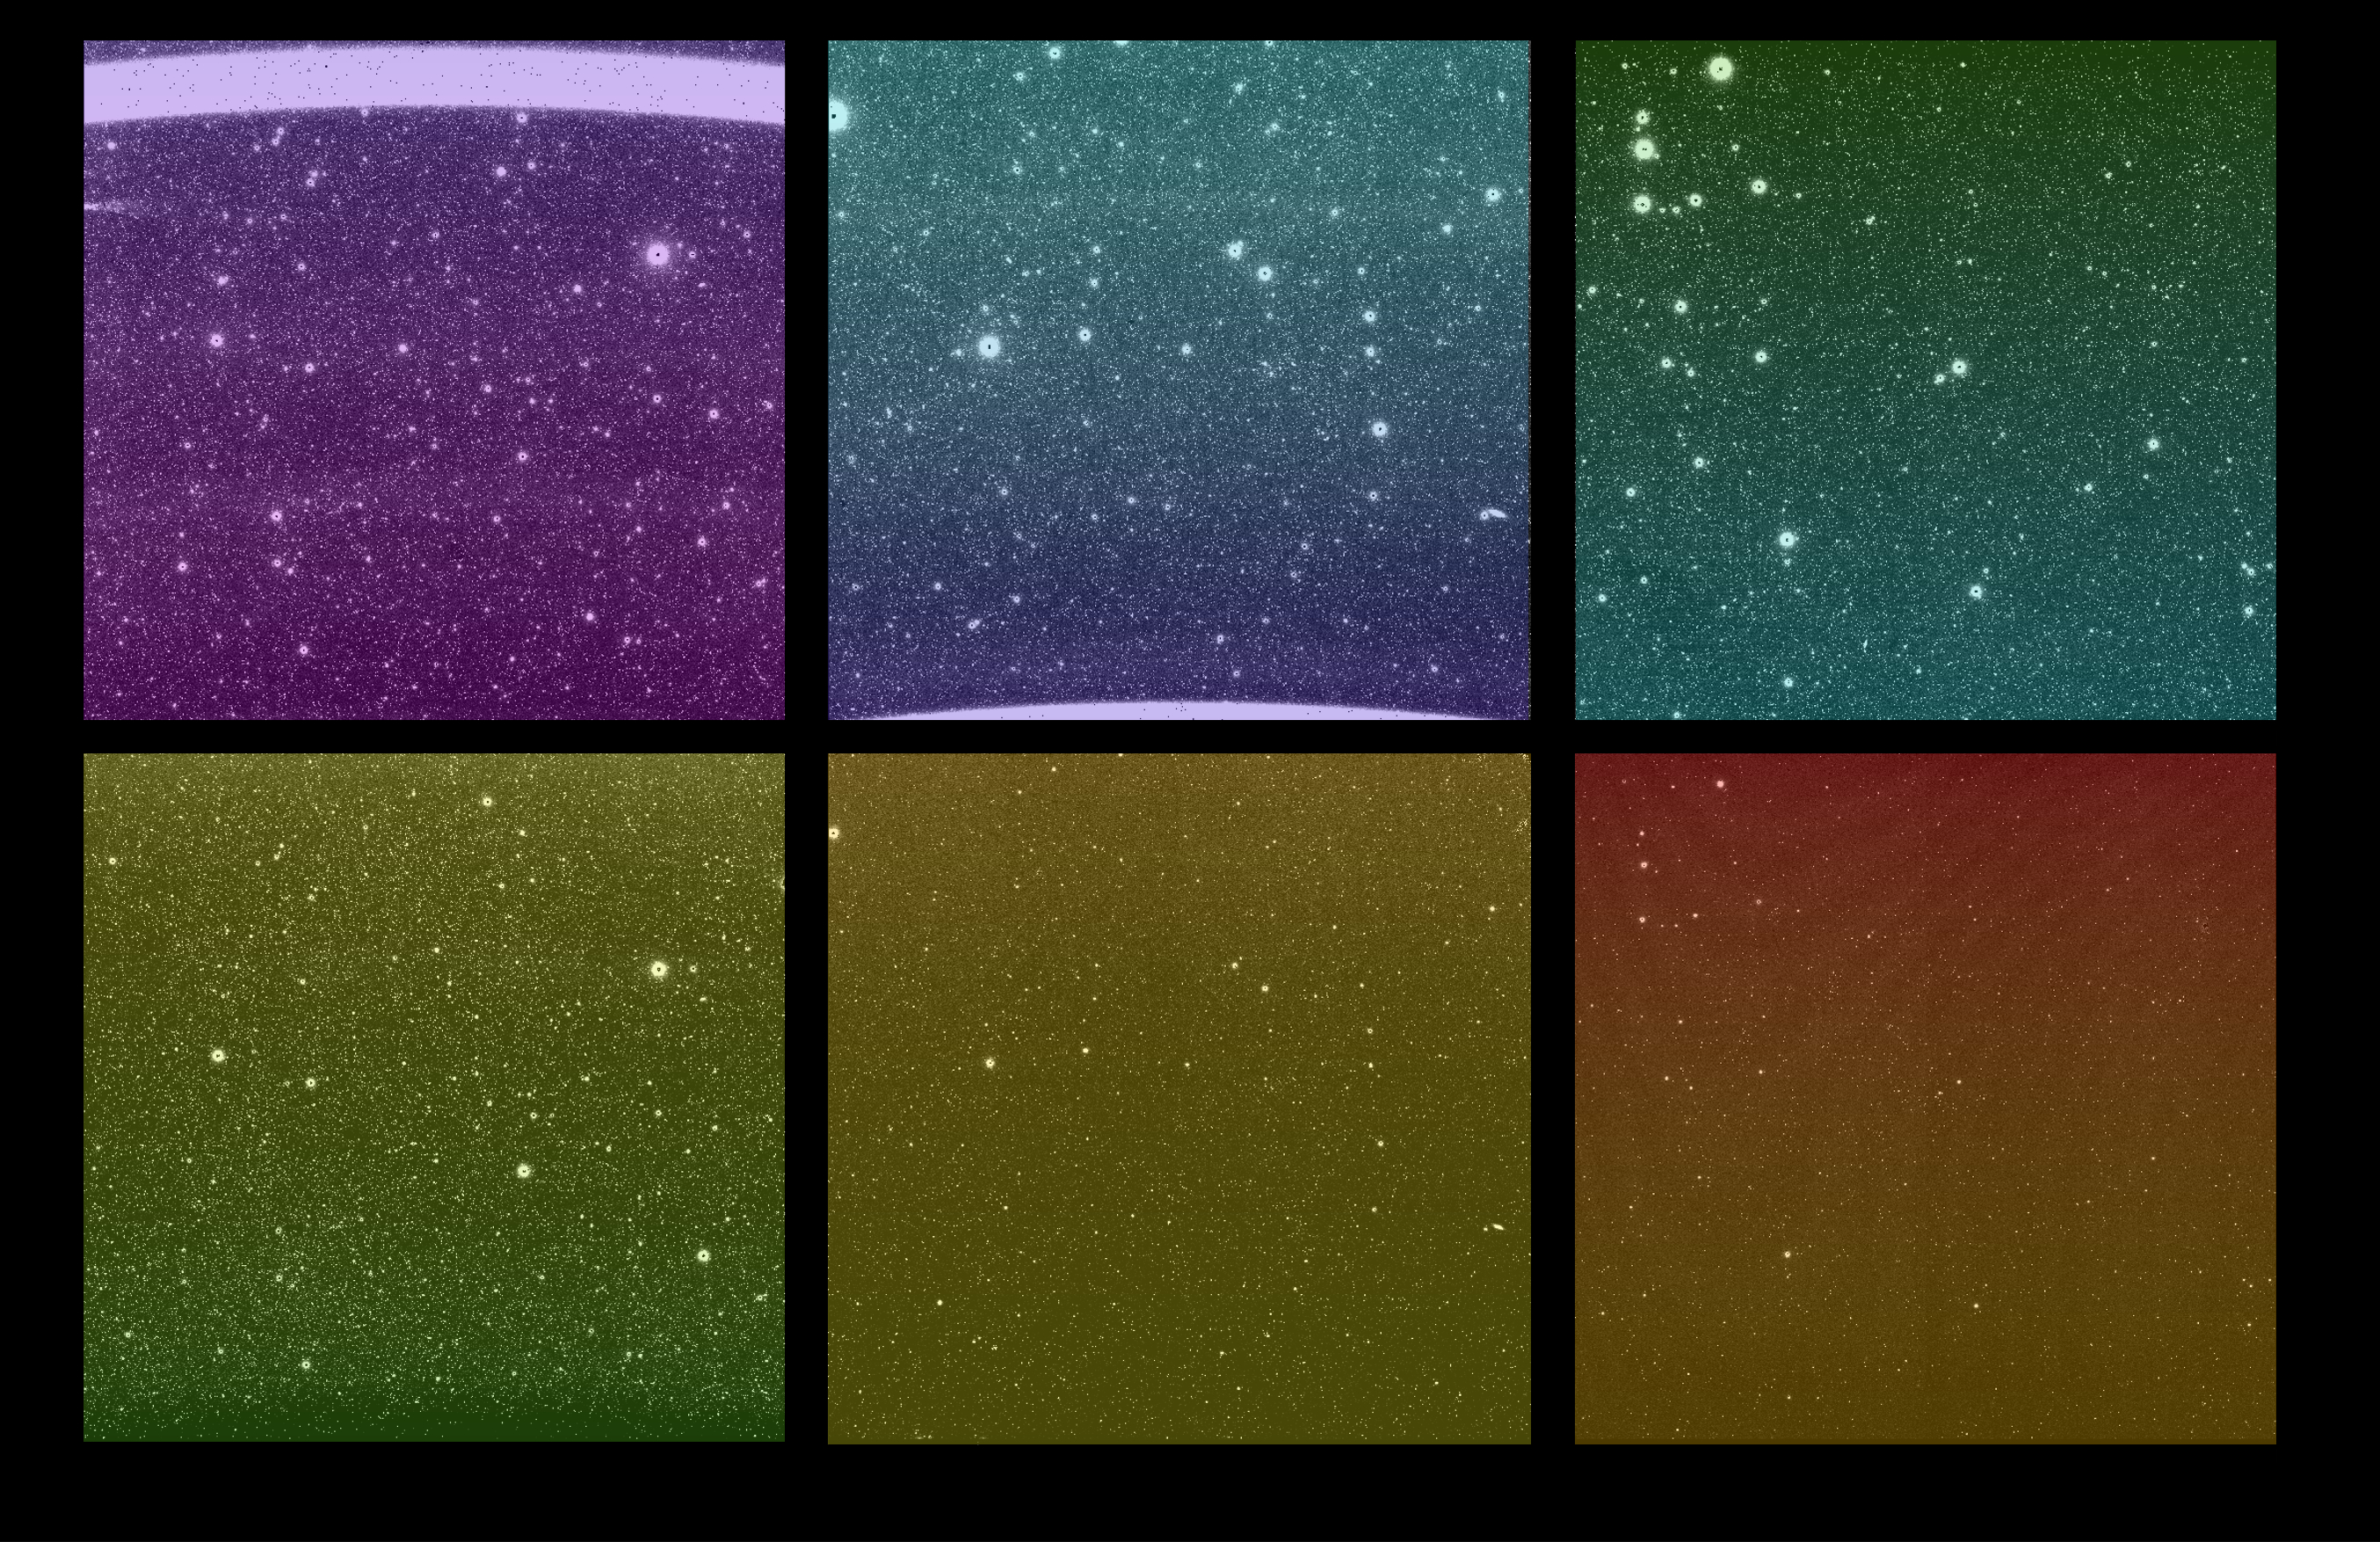

First Images From NASA’s SPHEREx

Figure A

Figure B

Some of the first images from NASA’s SPHEREx (Spectro-Photometer for the History of the Universe, Epoch of Reionization and Ices Explorer) mission were captured March 27, 2025. Although the new images are uncalibrated and not yet ready to use for science, they give a tantalizing look at SPHEREx’s wide view of the sky. Each bright spot is a source of light, like a star or galaxy, and each image is expected to contain more than 100,000 detected sources.

There are six images in every SPHEREx exposure – one for each detector. The top three images show the same area of sky as the bottom three images; this is the observatory’s full field of view, a rectangular area about 20 times wider than the full Moon. When the SPHEREx observatory begins routine science operations in April, it will take approximately 600 exposures every day.

SPHEREx detects infrared light, which is invisible to the human eye. To make the images shown here, science team members assigned a visible color to each infrared wavelength captured by the observatory. With each detector capturing 17 unique infrared wavelength bands, there are 102 hues in this image.

To detect so many infrared colors, SPHEREx uses color filters set on top of the detectors. (If the detectors are like SPHEREx’s eyes, the filters are like color-tinted glasses). A standard color filter blocks all wavelengths but one, but the SPHEREx filters are more like rainbow-tinted glasses, in that the wavelengths they block change gradually from the top of the filter to the bottom.

The legend at the top shows that the detectors are placed to observe infrared wavelengths from shortest to longest. Certain chemical elements are visible at specific wavelengths, as is the case with helium from Earth’s atmosphere, which creates a bright line in the wavelength at the top of the top-left image.

Breaking down color this way can reveal the composition of an object or the distance to a galaxy. With that data, scientists can study topics ranging from the physics that governed the universe less than a second after its birth to the origins of water in our galaxy.

Figure A is an annotated version of the exposure with two insets (right) that give zoomed-in views of one of the images, further illustrating the high volume of sources the mission was designed to observe.

Figure B is the exposure in grayscale (without a visible color assigned to each infrared wavelength captured by the observatory). Some objects appear fainter in the lower three images, but this is only because of the brightness scale, which was chosen for visual appearance, and the images are uncalibrated.

The SPHEREx mission is managed by NASA’s Jet Propulsion Laboratory for the agency’s Astrophysics Division within the Science Mission Directorate at NASA Headquarters. BAE Systems (formerly Ball Aerospace) built the telescope and the spacecraft bus. The science analysis of the SPHEREx data will be conducted by a team of scientists located at 10 institutions in the U.S., two in South Korea, and one in Taiwan. Data will be processed and archived at IPAC at Caltech. The mission’s principal investigator is based at Caltech with a joint JPL appointment. The SPHEREx dataset will be publicly available at the NASA-IPAC Infrared Science Archive. Caltech manages JPL for NASA.

Credit: NASA/JPL-Caltech